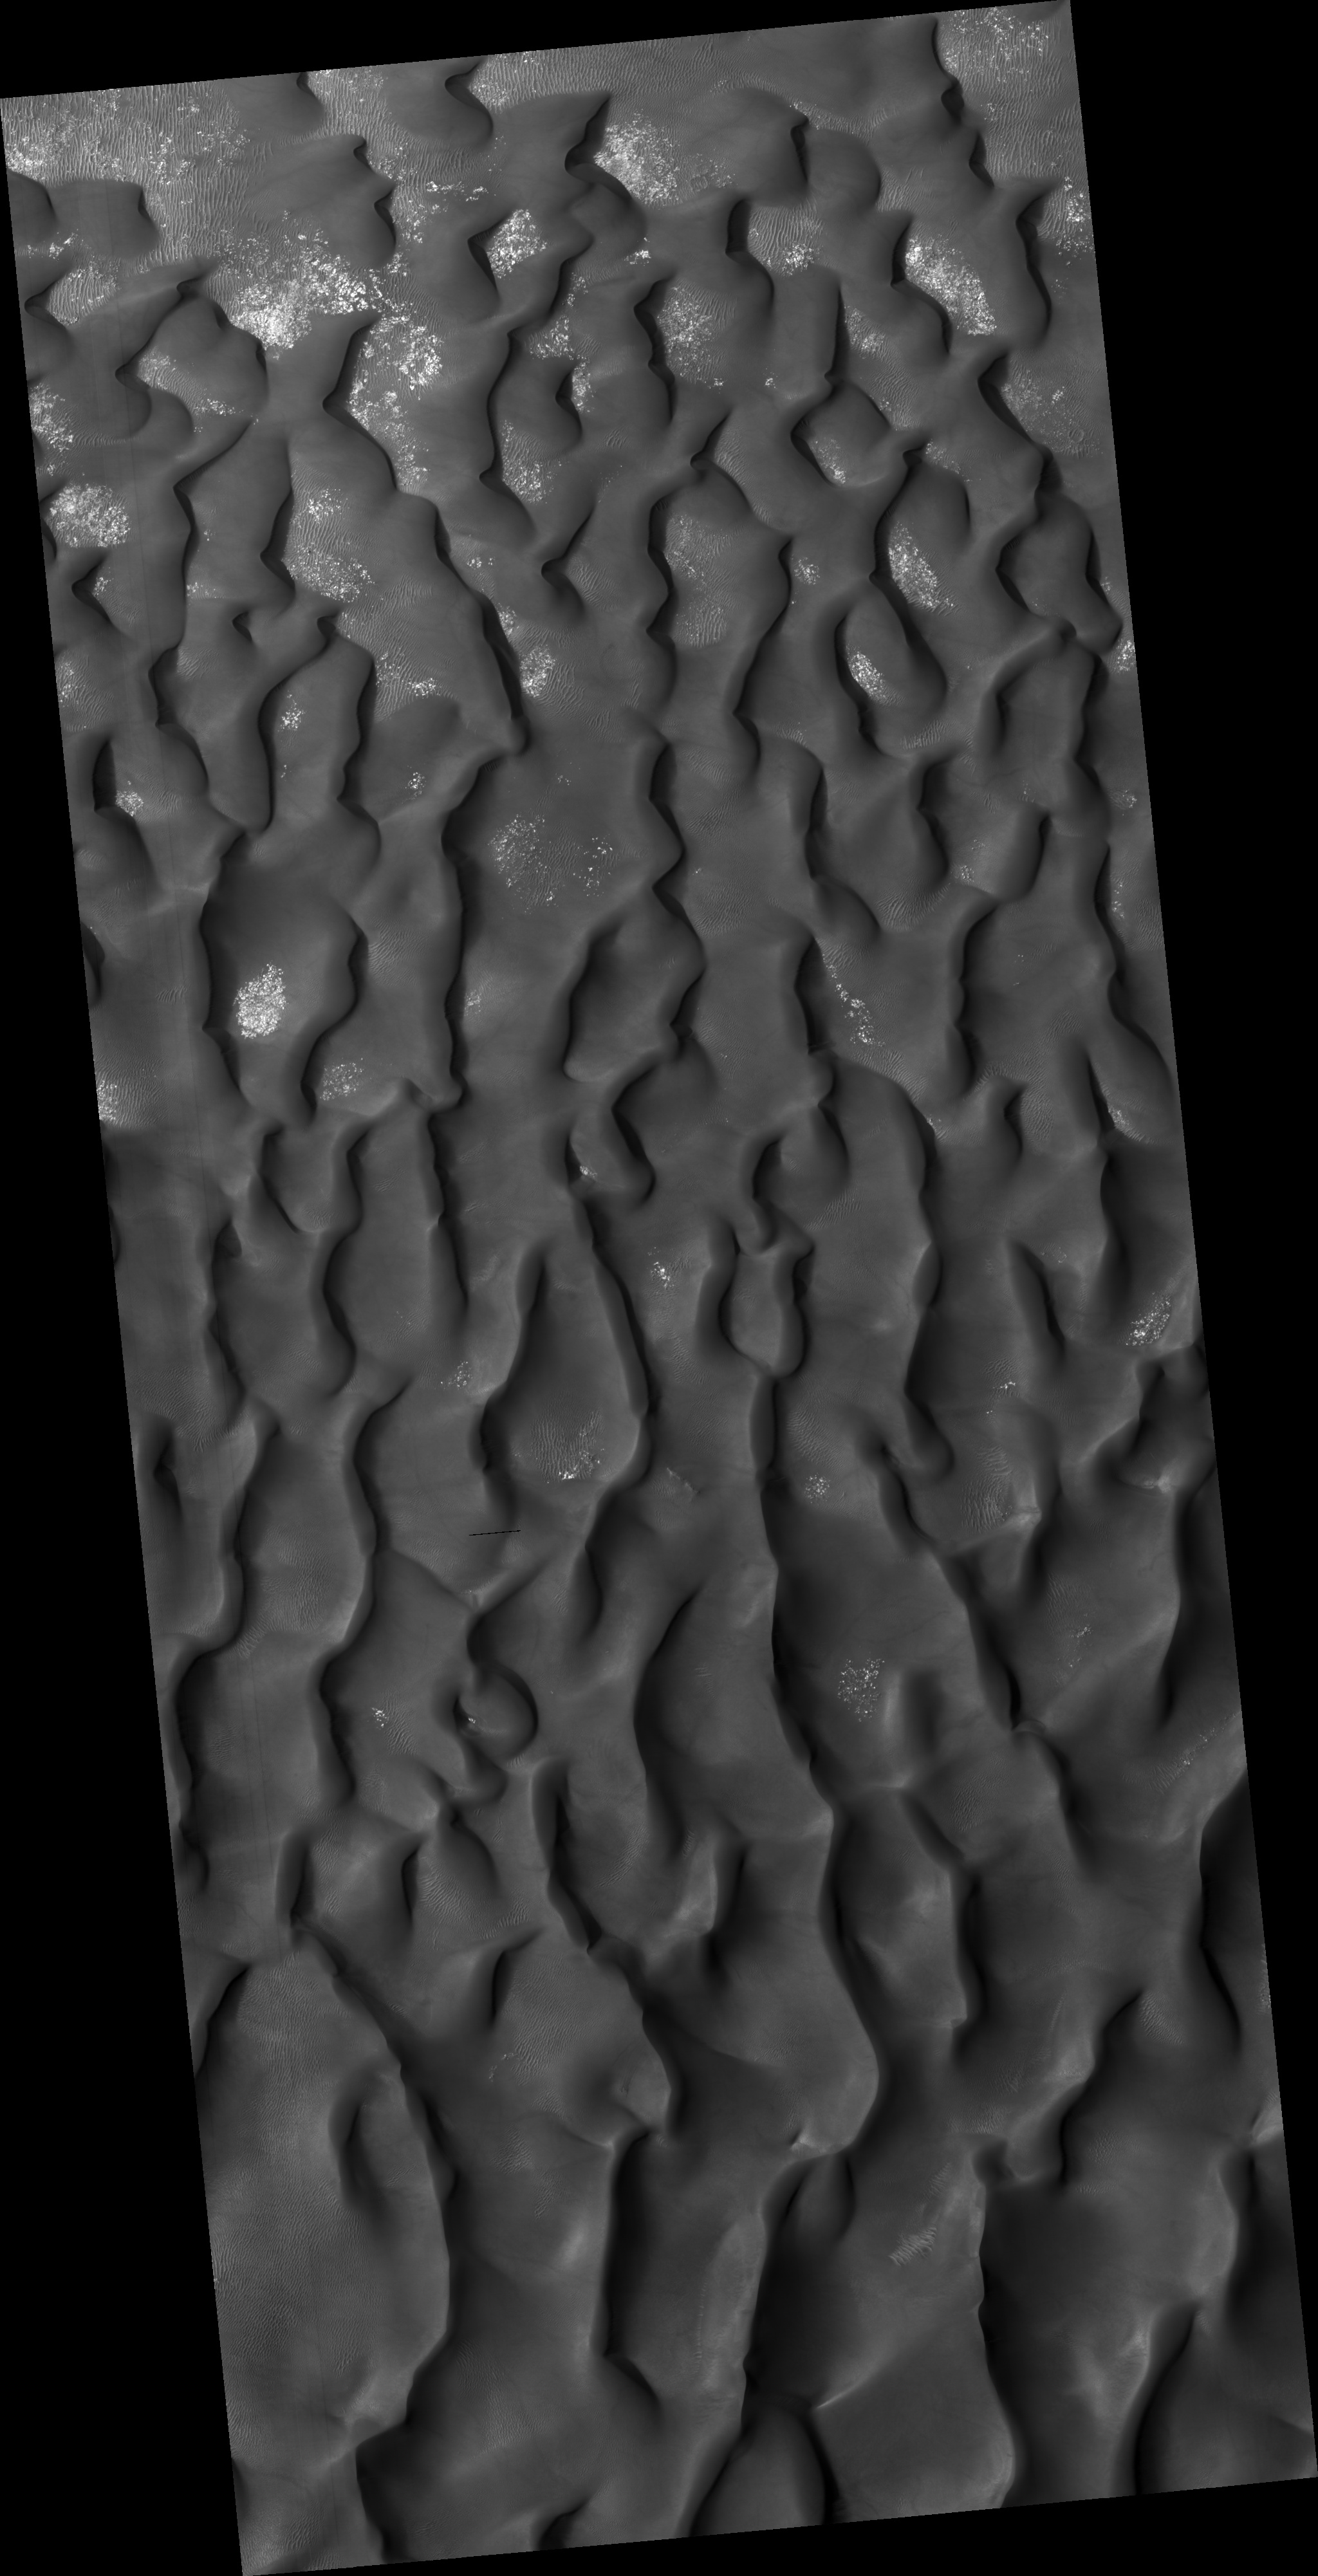

Kaiser Crater Dune Field

This HiRISE image (PSP_003141_1330) shows a sand dune field in Kaiser Crater, a 210 km (130 miles) wide impact basin in the Hellespontus region of Mars.

Winds have trapped massive quantities of sand on the floors of broad craters in this region. The steepest slopes on each dune, the slip faces, point to the east indicating that the dominant wind direction in this part of the dune field is from west to east. Patches of seasonal frost can be seen in the low areas between the dunes.

The subimage reveals smaller secondary dunes superimposed on the surface of the large dunes and even smaller ripples that appear between and perpendicular to the secondary dunes. Avalanching or mass movement of sand has left deep scars on the slip face of the large dune in the upper left portion of the subimage. This may indicate that the sand is not loose but is weakly cemented.

Observation Toolbox
Acquisition date: 3 March 2007
Local Mars time: 3:43 PM
Degrees latitude (centered): -46.6°
Degrees longitude (East): 19.3°
Range to target site: 263.9 km (164.9 miles)
Original image scale range: 26.4 cm/pixel (with 1 x 1 binning) so objects ~79 cm across are resolved
Map-projected scale: 25 cm/pixel and north is up
Map-projection: EQUIRECTANGULAR
Emission angle: 17.5°
Phase angle: 74.6°
Solar incidence angle: 58°, with the Sun about 32° above the horizon
Solar longitude: 209.0°, Northern Autumn

NASA’s Jet Propulsion Laboratory, a division of the California Institute of Technology in Pasadena, manages the Mars Reconnaissance Orbiter for NASA’s Science Mission Directorate, Washington. Lockheed Martin Space Systems, Denver, is the prime contractor for the project and built the spacecraft. The High Resolution Imaging Science Experiment is operated by the University of Arizona, Tucson, and the instrument was built by Ball Aerospace and Technology Corp., Boulder, Colo.

Credit: NASA/JPL/Univ. of Arizona